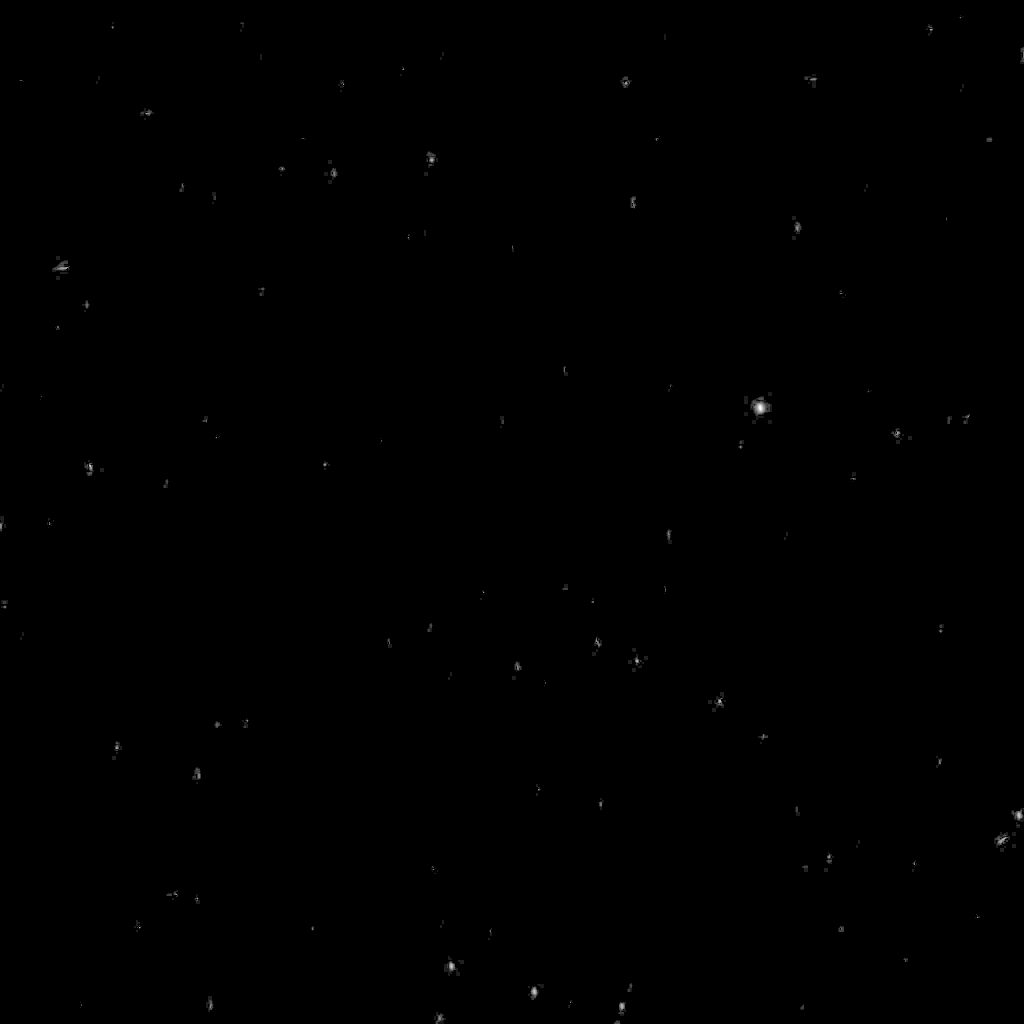

Stars in Orion as Seen from Mars

Stars in the upper portion of the constellation Orion the Hunter, including the bright shoulder star Betelgeuse and Orion’s three-star belt, appear in this image taken from the surface of Mars by the panoramic camera on NASA’s Mars Exploration Rover Spirit.

Spirit imaged stars on March 11, 2004, after it awoke during the martian night for a communication session with NASA’s Mars Global Surveyor orbiter. This image is an eight-second exposure. Longer exposures were also taken. The images tested the capabilities of the rover for night-sky observations. Scientists will use the results to aid planning for possible future astronomical observations from Mars.

Credit: NASA/JPL/Cornell